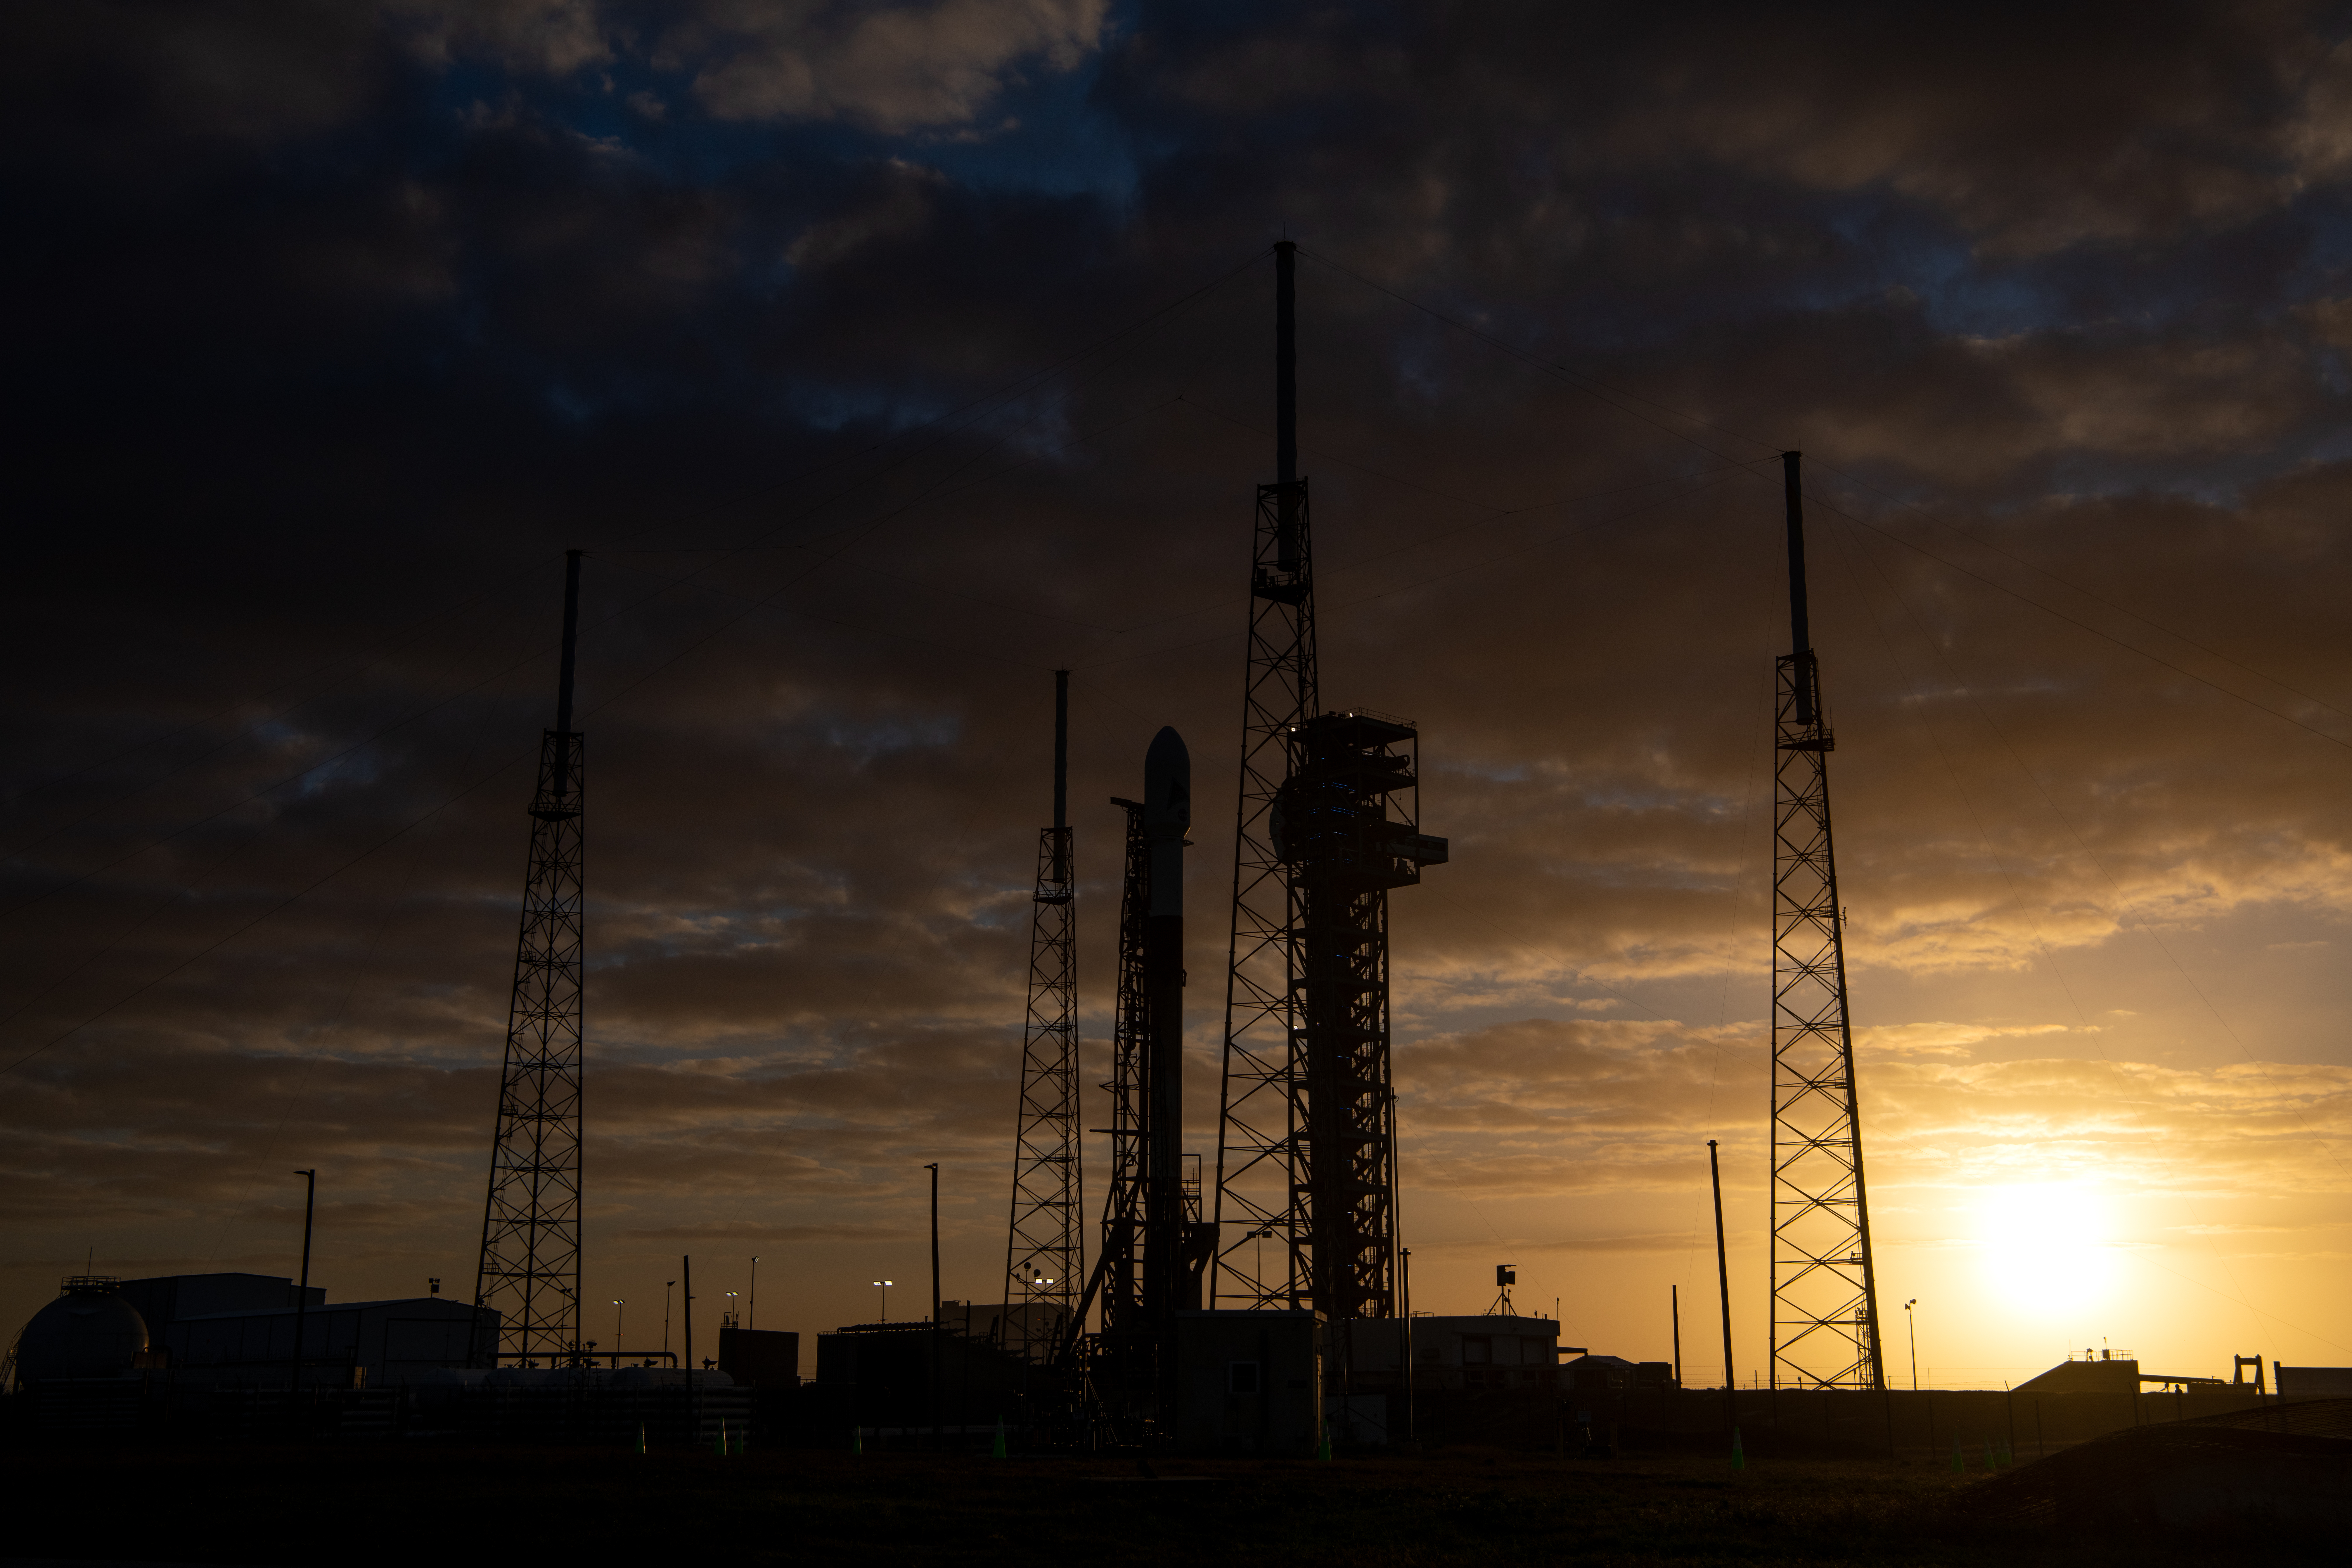

A SpaceX Falcon 9 rocket with NASA’s PACE (Plankton, Aerosol, Cloud, ocean Ecosystem) spacecraft stands vertical at Space Launch Complex 40 at Cape Canaveral Space Force Station in Florida on Monday, Feb. 5, 2024. PACE is NASA’s newest earth-observing satellite that will help increase our understanding of Earth’s oceans, atmosphere, and climate by delivering hyperspectral observations of microscopic marine organisms called phytoplankton as well new data on clouds and aerosols. Liftoff of the PACE mission is set for no earlier than 1:33 a.m. EST on Wednesday, Feb. 7, 2024.

Credit: NASA / Denny Henry; Desiree Stover; Barbara Lambert; Katie Mellos; and Mike Guinto